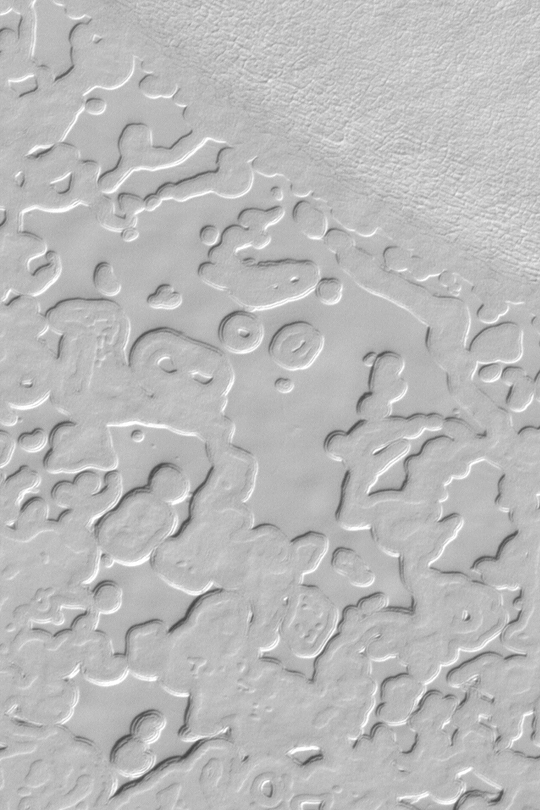

South Polar Ice Cap

MGS MOC Release No. MOC2-337, 21 April 2003

This Mars Global Surveyor (MGS) Mars Orbiter Camera (MOC) image shows the “swiss cheese” pattern of frozen carbon dioxide on the south polar residual cap. Observation of these materials over two Mars years has revealed that the scarps that bound the mesas and small buttes are retreating-the carbon dioxide ice is subliming away-at a rate of about 3 meters (3 yards) per Mars year in some places. The picture covers an area about 900 m (about 900 yards) wide near 87.1°S, 93.7°W. Sunlight illuminates the scene from the upper left.

Credit: NASA/JPL/Malin Space Science Systems